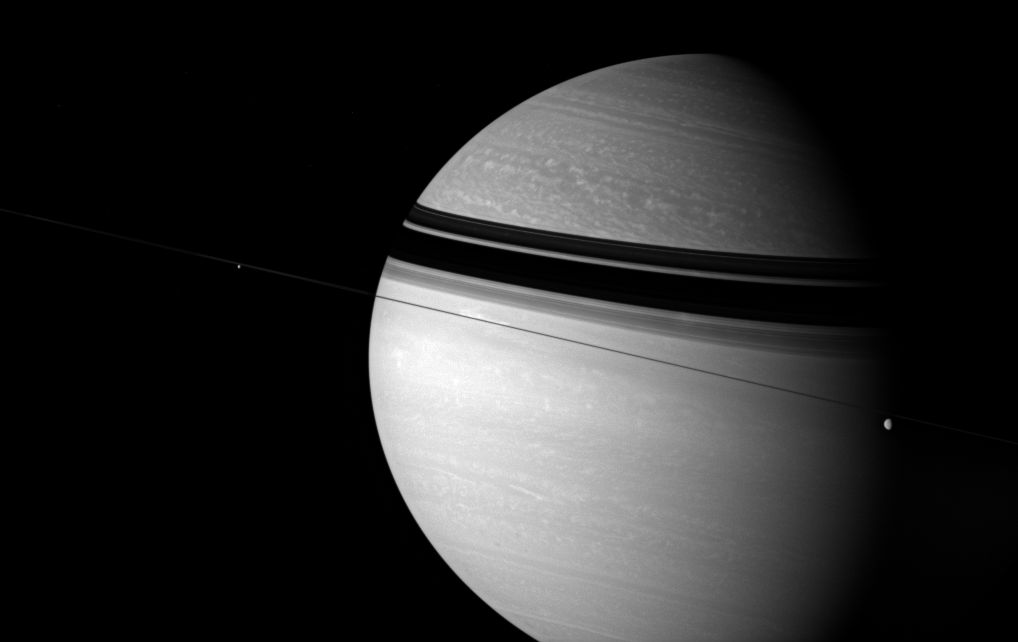

Spellbinding Saturn

As enchanting as it is scientifically intriguing, Saturn is a world of unparalleled beauty and limitless potential for learning.

Rhea (1,528 kilometers, or 949 miles across, at right) and Enceladus (505 kilometers, or 314 miles across, at left) float across the field of view as bright clouds roll through the gas giant’s skies. The rings cast dark shadows onto the planet’s mid-northern latitudes.

This view looks toward Saturn from edge-on with the ringplane.

The image was taken using a combination of spectral filters sensitive to wavelengths of polarized infrared light. The view was obtained with the Cassini spacecraft wide-angle camera on July 8, 2007 at a distance of approximately 2.9 million kilometers (1.8 million miles) from Saturn. Image scale is 168 kilometers (104 miles) per pixel.

The Cassini-Huygens mission is a cooperative project of NASA, the European Space Agency and the Italian Space Agency. The Jet Propulsion Laboratory, a division of the California Institute of Technology in Pasadena, manages the mission for NASA’s Science Mission Directorate, Washington, D.C. The Cassini orbiter and its two onboard cameras were designed, developed and assembled at JPL. The imaging operations center is based at the Space Science Institute in Boulder, Colo.

Credit: NASA/JPL/Space Science Institute